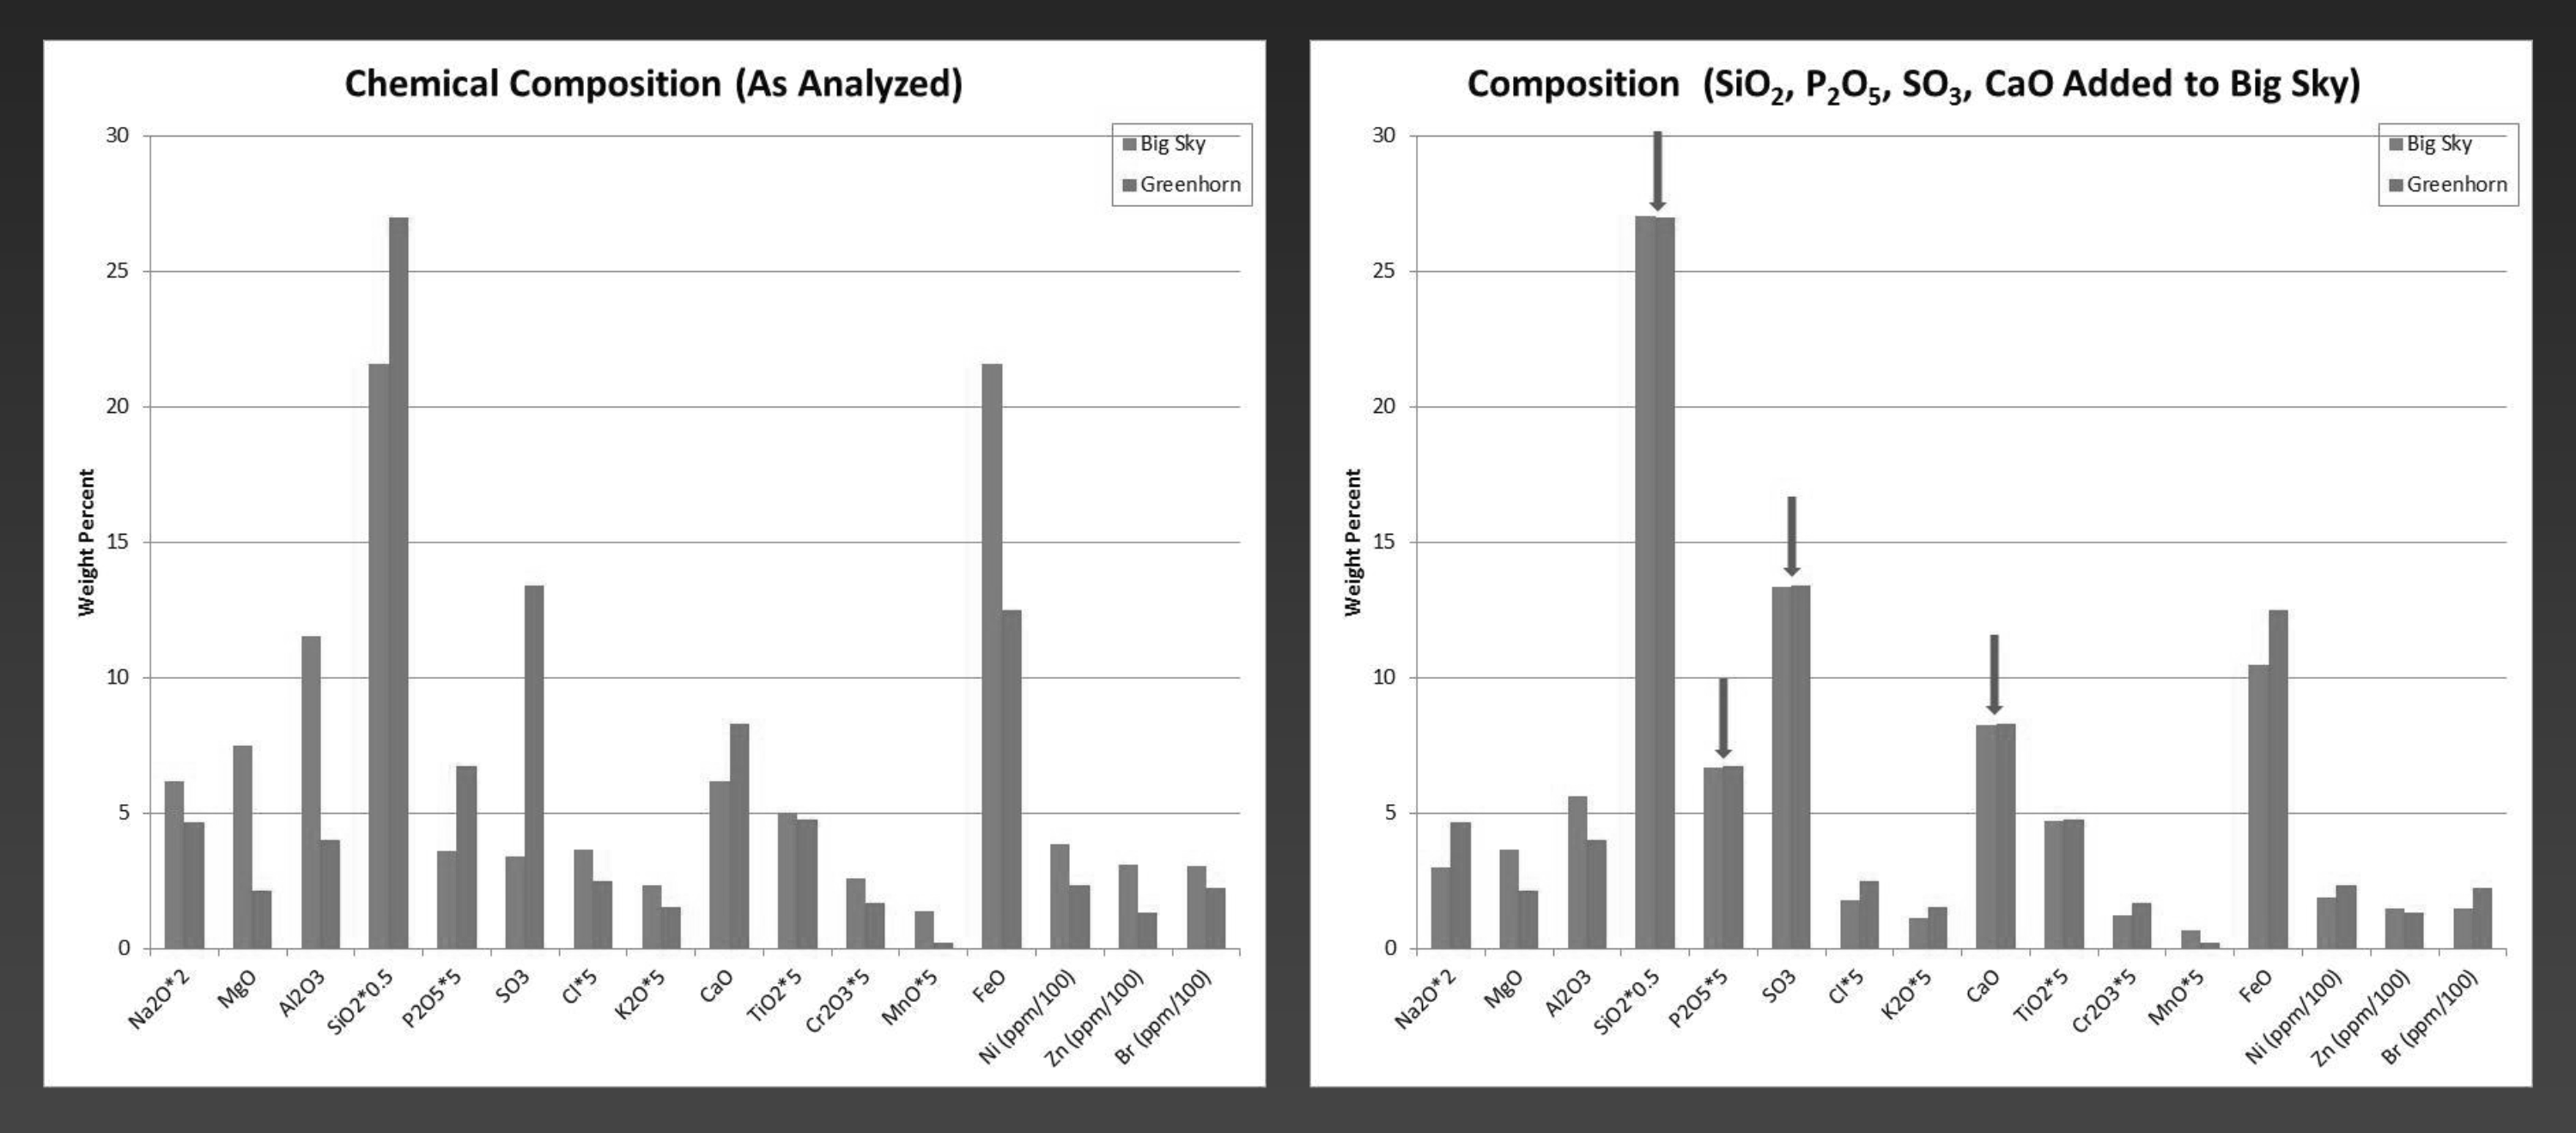

‘Big Sky’ and ‘Greenhorn’ Elemental Comparison

NASA’s Curiosity Mars rover examined both the “Greenhorn” and “Big Sky” targets with the rover’s Alpha Particle X-ray Spectrometer (APXS) instrument. Greenhorn is located within an altered fracture zone and has an elevated concentration of silica (about 60 percent by weight). Big Sky is the unaltered counterpart for comparison.

The bar plot on the left shows scaled concentrations as analyzed by Curiosity’s APXS. The bar plot on the right shows what the Big Sky composition would look like if silica (SiO2) and calcium-sulfate (both abumdant in Greenhorn) were added. The similarity in the resulting composition suggests that much of the chemistry of Greenhorn could be explained by the addition of silica. Ongoing research aims to distinguish between that possible explanation for silicon enrichment and an alternative of silicon being left behind when some other elements were removed by acid weathering (see PIA20274).

NASA’s Jet Propulsion Laboratory, a division of the California Institute of Technology, Pasadena, manages the Mars Science Laboratory Project for NASA’s Science Mission Directorate, Washington. JPL designed and built the project’s Curiosity rover.

Credit: NASA/JPL-Caltech/University of Guelph